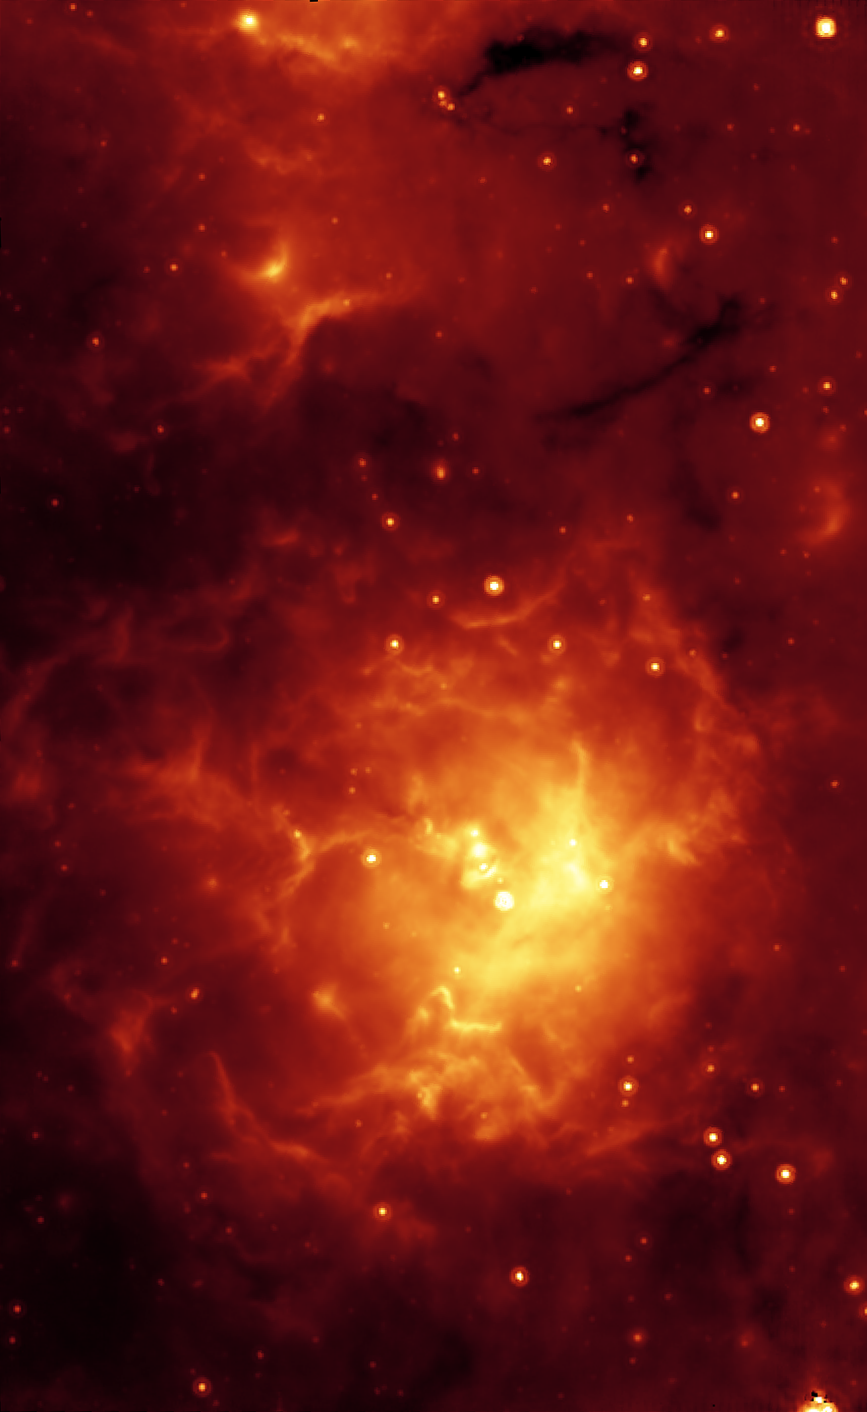

Spitzer/MIPS View of the Trifid Nebula

The glowing Trifid Nebula is revealed with a mid-infrared view from NASA's Spitzer Space Telescope. The Trifid Nebula is a giant star-forming cloud of gas and dust located 5,400 light-years away in the constellation Sagittarius.

The pseudo-color Spitzer image reveals a different side of the Trifid Nebula. Where dark lanes of dust are visible trisecting the nebula in a visible-light picture, bright regions of star-forming activity are seen in the Spitzer picture. All together, Spitzer uncovered 30 massive embryonic stars and 120 smaller newborn stars throughout the Trifid Nebula, in both its dark lanes and luminous clouds.

Ten of the 30 massive embryos discovered by Spitzer were found in four dark cores, or stellar "incubators," where stars are born. Astronomers using data from the Institute of Radioastronomy millimeter telescope in Spain had previously identified these cores but thought they were not quite ripe for stars. Spitzer's highly sensitive infrared eyes were able to penetrate all four cores to reveal rapidly growing embryos.

This Spitzer image from the multiband imaging photometer (MIPS) specializes in detecting cool materials. Its view highlights the relatively cool core material falling onto the Trifid's growing embryos. The embryos are thought to have been triggered by a massive "type O" star, which can be seen as a white spot at the center of the nebula. Type O stars are the most massive stars, ending their brief lives in explosive supernovas. The small newborn stars probably arose at the same time as the O star, and from the same original cloud of gas and dust.

This Spitzer multiband imaging photometer image shows 24-micron emissions in red.

Credit: NASA/JPL-Caltech/J. Rho (SSC/Caltech)